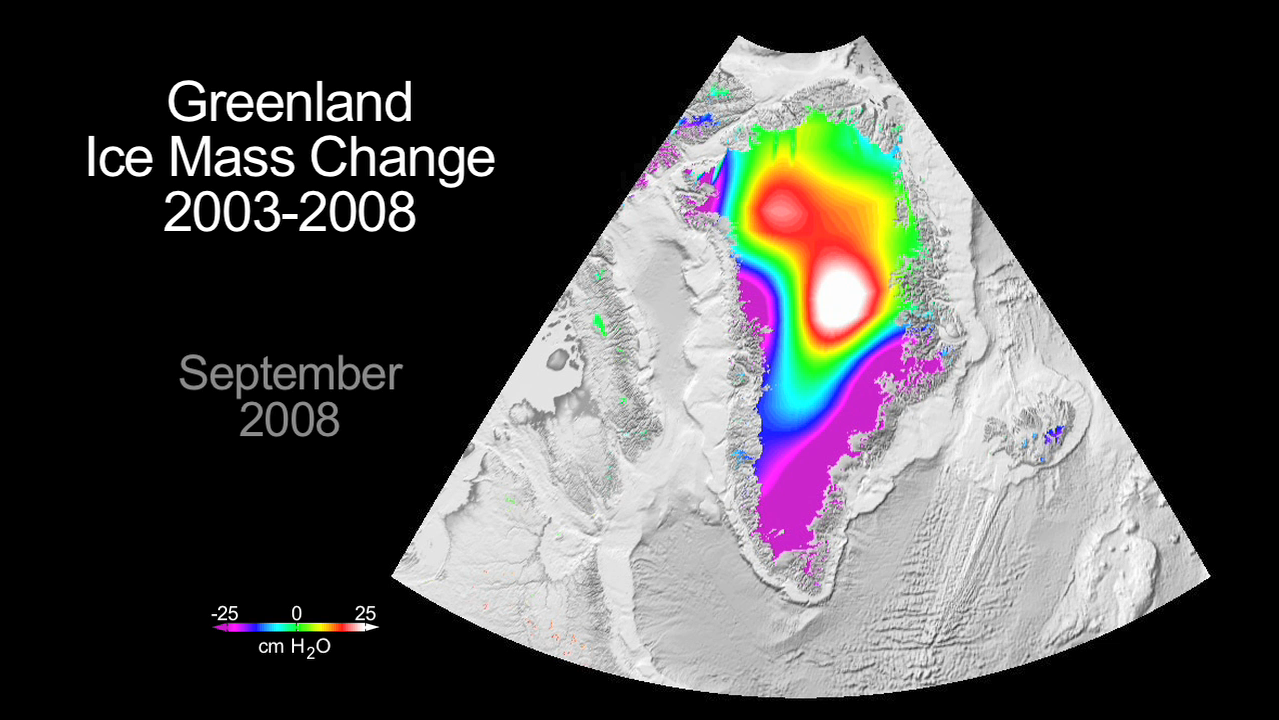

Greenland Gains Some, Loses More

This animation shows dramatic changes in Greenland’s ice mass from 2003 to 2008. Created with data from NASA’s Gravity Recovery and Climate Experiment (GRACE), it reveals how much ice has been lost and gained each year. It provides striking visible evidence that Greenland has been losing large amounts of water into the ocean as surface ice melts and glaciers discharge more ice into the sea.

The animation was created using individual images that show how the average ice mass changes for the month of September, the end of the summer season, have varied each year from September 2003. Purple and blue colors indicate the areas and amount of ice loss, and white and red indicates areas of ice gain. The measurements are calculated in terms of centimeters of equivalent water height change per year.

Since its launch in 2002, GRACE has become a key source of knowledge about global ice mass changes. Studies of Greenland using GRACE and other data indicate that between 2000 and 2008 the Greenland ice sheet lost as much as 1,500 gigatons of mass, equivalent to 0.46 millimeters per year of global sea level rise. A recent study published in the journal Science found that increases in snowfall and refreezing since 1995 kept this figure from being twice as large as it would have been otherwise.

Greenland’s ice sheet contains about eight percent of all fresh water on Earth. If the entire ice sheet melted, it would raise sea levels globally by about 7 meters (20 feet).

Launched in 2002, GRACE is a collaborative endeavor involving the Center for Space Research at the University of Texas, Austin; NASA’s Jet Propulsion Laboratory, Pasadena, Calif.; the German Space Agency and Germany’s National Research Center for Geosciences, Potsdam.

Credit: NASA/JPL